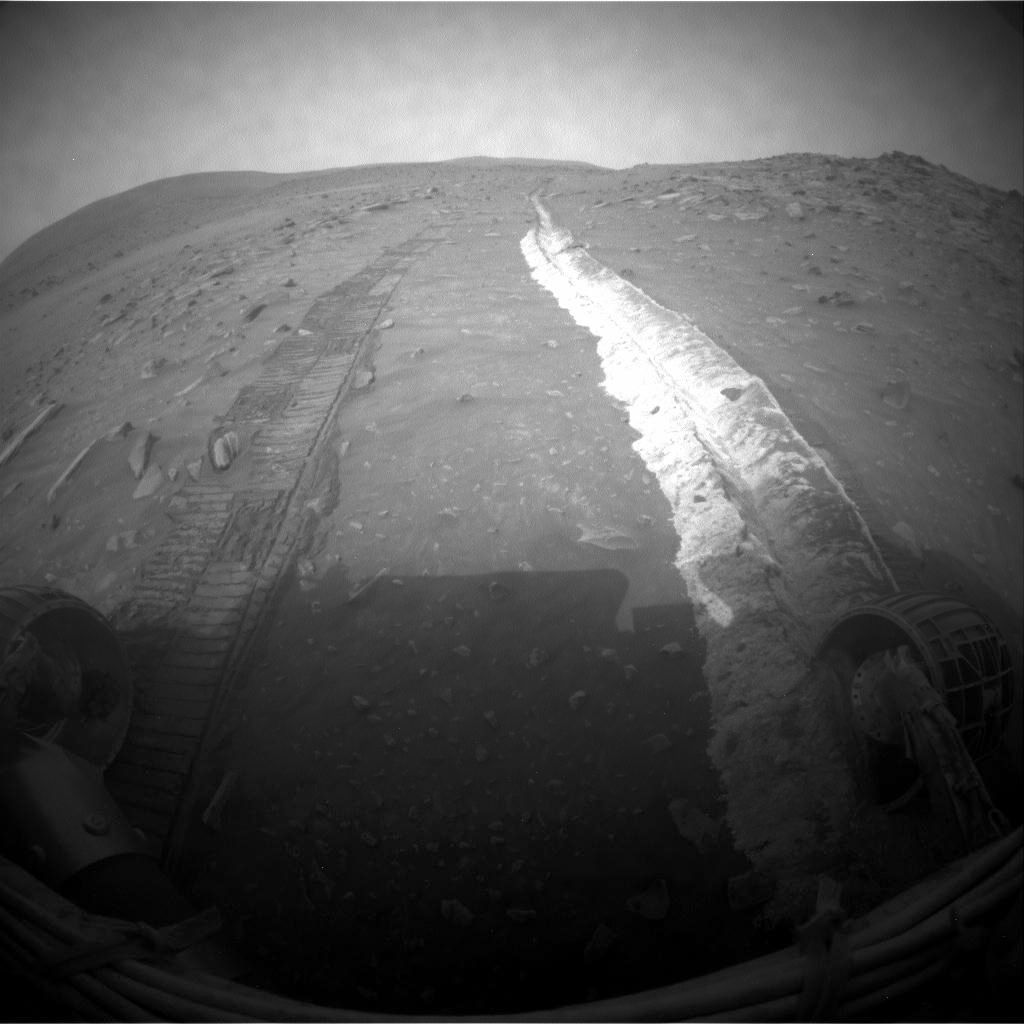

Bright Soil Churned by Spirit’s Sol 1861 Drive

NASA’s Mars Exploration Rover Spirit drove 22.7 meters (74 feet) toward the southwest on the 1,861st Martian day, or sol, of Spirit’s mission on Mars (March 28, 2009). After the drive, the rover took this image with its front hazard-avoidance camera, looking back at the tracks from the drive.

As usual since losing the use of its right-front wheel in 2006, Spirit drove backwards. The immobile right-front wheel churned up a long stripe of bright soil during this drive. Where Spirit has found such bright soil in the past, subsequent analysis of the composition found concentrations of sulfur or silica that testified to past action of water at the site. When members of the rover team saw the large quantity of bright soil exposed by the Sol 1861 drive, they quickly laid plans to investigate the composition with Spirit’s alpha particle X-ray spectrometer.

The Sol 1861 drive took the rover past the northwest corner of the low plateau called “Home Plate,” making progress on a route around the western side of Home Plate. The edge of Home Plate forms the horizon on the right side of this image. Husband Hill is on the horizon on the left side. For scale, the parallel rover wheel tracks are about 1 meter (40 inches) apart. The rover’s hazard-avoidance cameras take “fisheye” wide-angle images.

Credit: NASA/JPL-Caltech